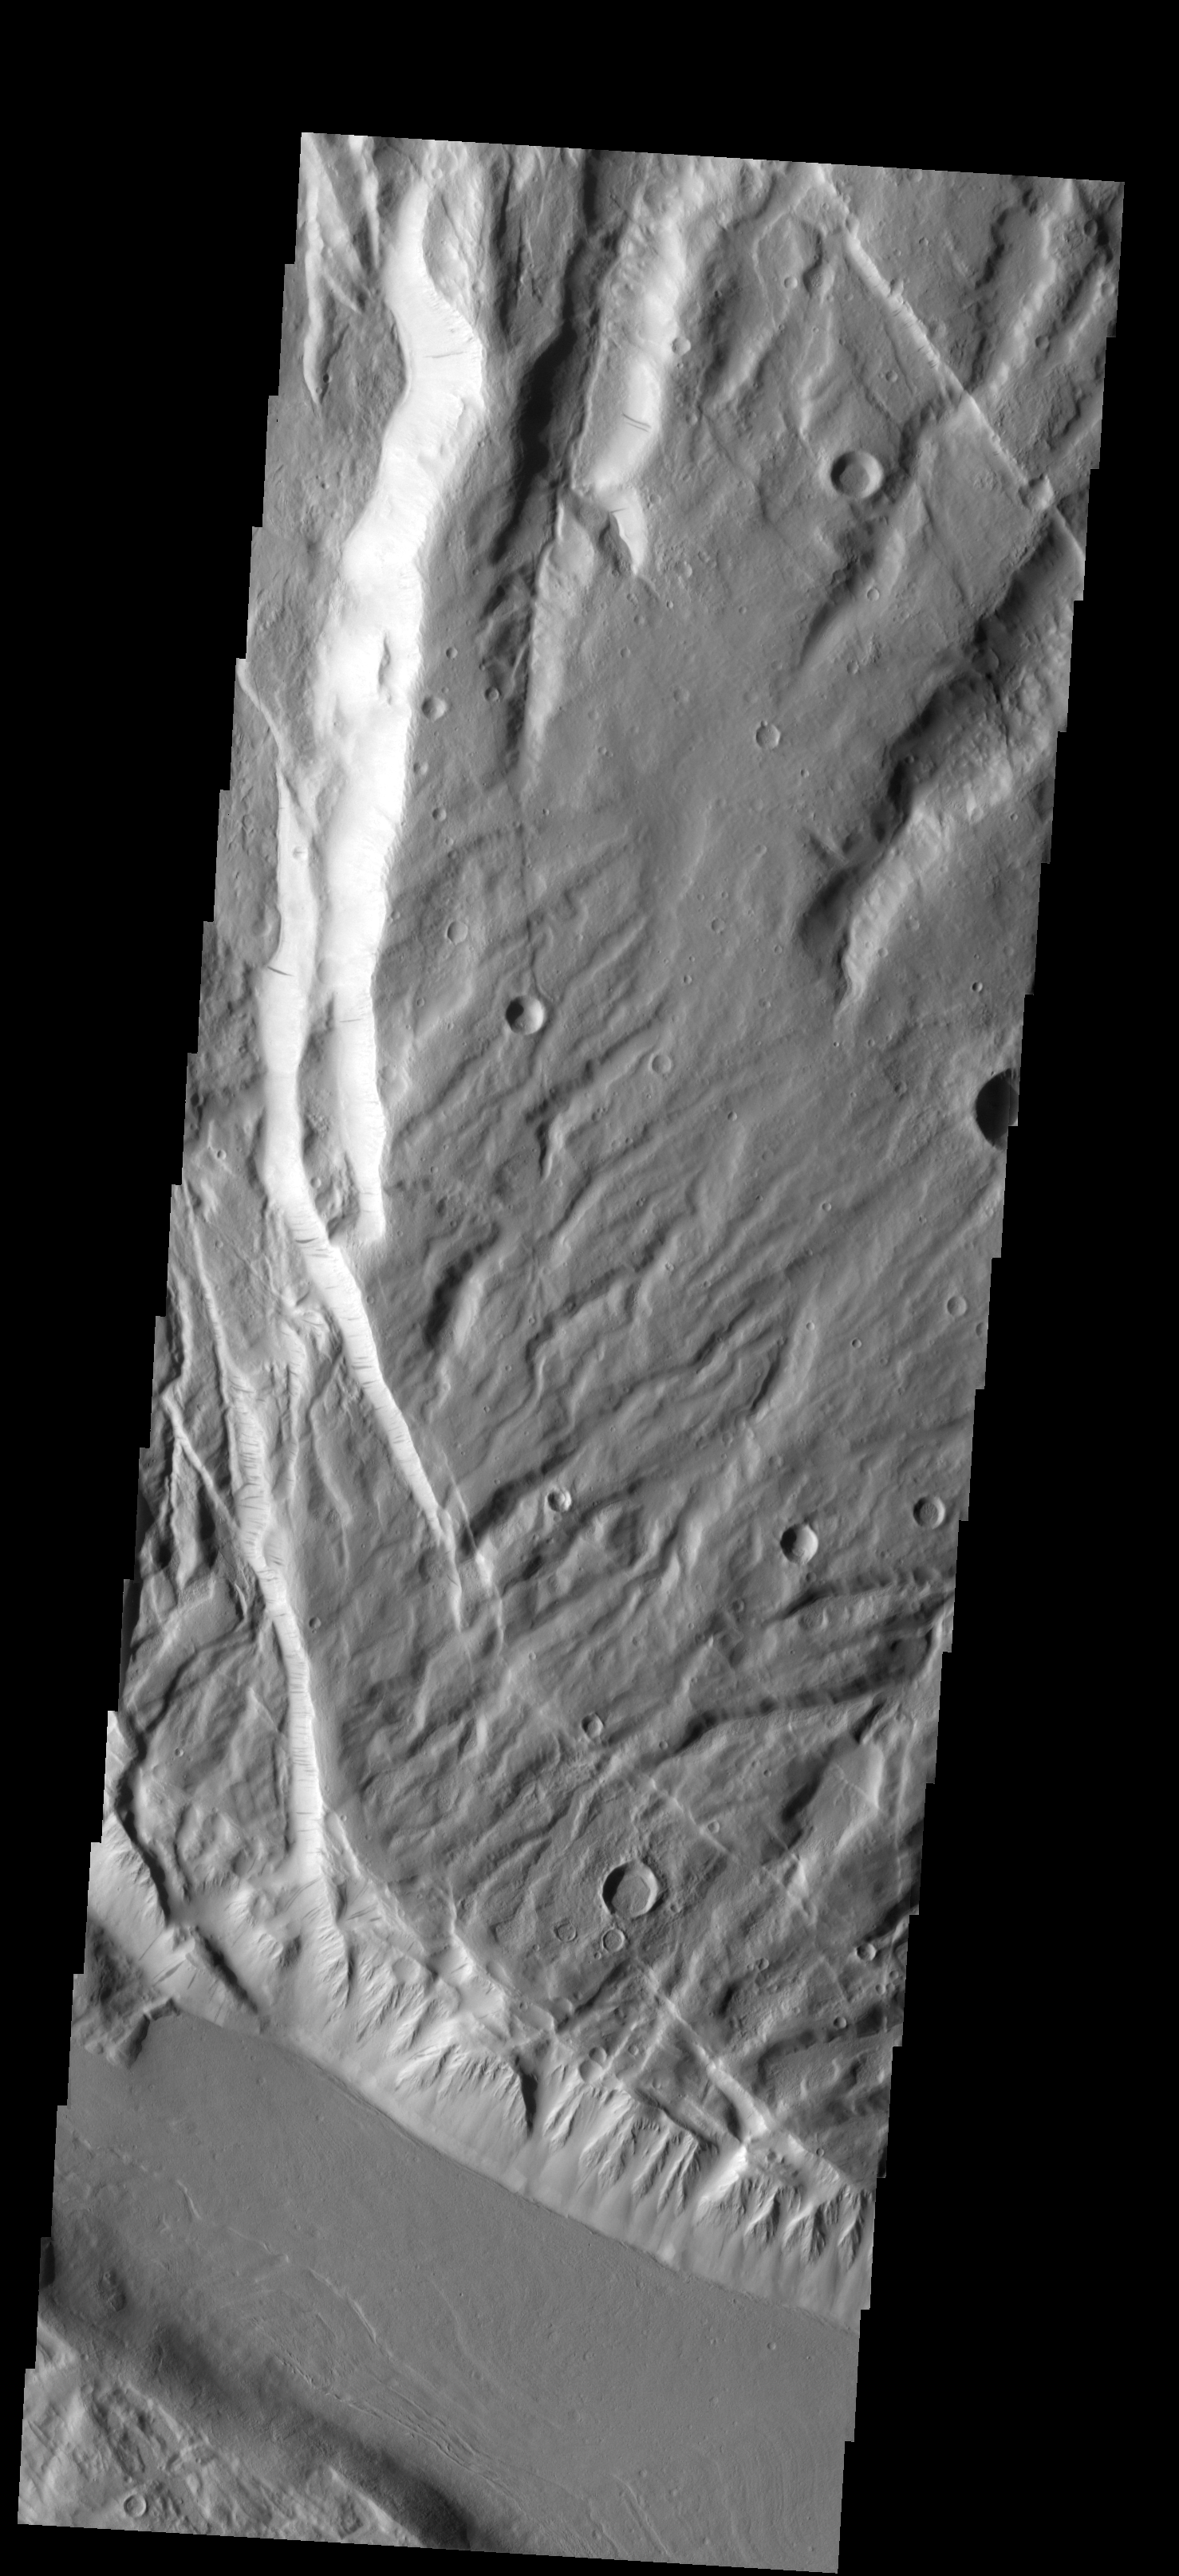

Acheron Fossae

This faulted and eroded surface is part of Acheron Fossae.

Image information: VIS instrument. Latitude 36.5N, Longitude 229.7E. 19 meter/pixel resolution.

Please see the THEMIS Data Citation Note for details on crediting THEMIS images.

Note: this THEMIS visual image has not been radiometrically nor geometrically calibrated for this preliminary release. An empirical correction has been performed to remove instrumental effects. A linear shift has been applied in the cross-track and down-track direction to approximate spacecraft and planetary motion. Fully calibrated and geometrically projected images will be released through the Planetary Data System in accordance with Project policies at a later time.

NASA’s Jet Propulsion Laboratory manages the 2001 Mars Odyssey mission for NASA’s Office of Space Science, Washington, D.C. The Thermal Emission Imaging System (THEMIS) was developed by Arizona State University, Tempe, in collaboration with Raytheon Santa Barbara Remote Sensing. The THEMIS investigation is led by Dr. Philip Christensen at Arizona State University. Lockheed Martin Astronautics, Denver, is the prime contractor for the Odyssey project, and developed and built the orbiter. Mission operations are conducted jointly from Lockheed Martin and from JPL, a division of the California Institute of Technology in Pasadena.

Credit: NASA/JPL/ASU